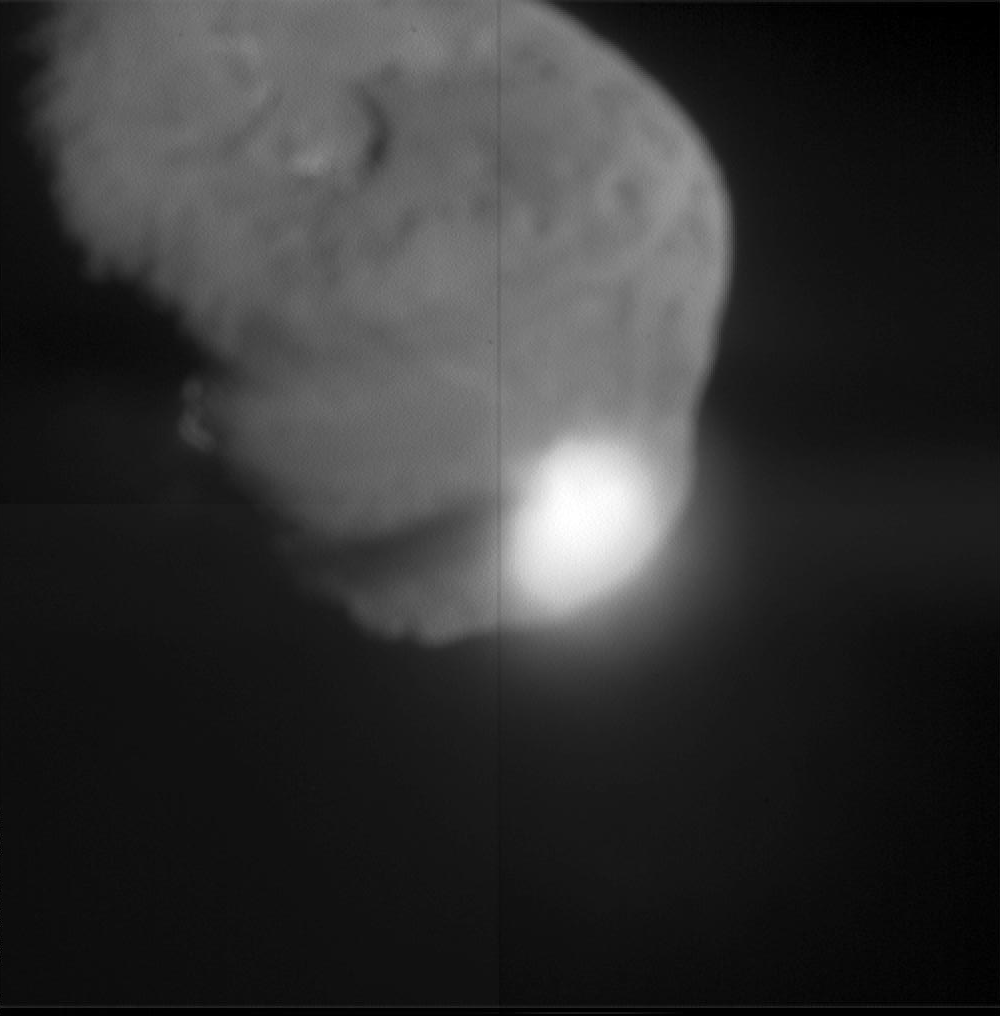

Moment of Impact

When NASA’s Deep Impact probe collided with Tempel 1, a bright, small flash was created, which rapidly expanded above the surface of the comet. This flash lasted for more than a second. Its overall brightness is close to that predicted by several models.

After the initial flash, there was a pause before a bright plume quickly extended above the comet surface. The debris from the impact eventually cast a long shadow across the surface, indicating a narrow plume of ejected material, rather than a wide cone. The Deep Impact probe appears to have struck deep, before gases were heated and explosively released. The impact crater was observed to grow in size over time.

A preliminary interpretation of these data indicate that the upper surface of the comet may be fluffy, or highly porous. The observed sequence of impact events is similar to laboratory experiments using highly porous targets, especially those that are rich in volatile substances. The duration of the hot, luminous gas phase, as well as the continued growth of the crater over time, all point to a model consistent with a large crater.

This image was taken by Deep Impact’s medium-resolution camera.

Credit: NASA/JPL-Caltech/UMD